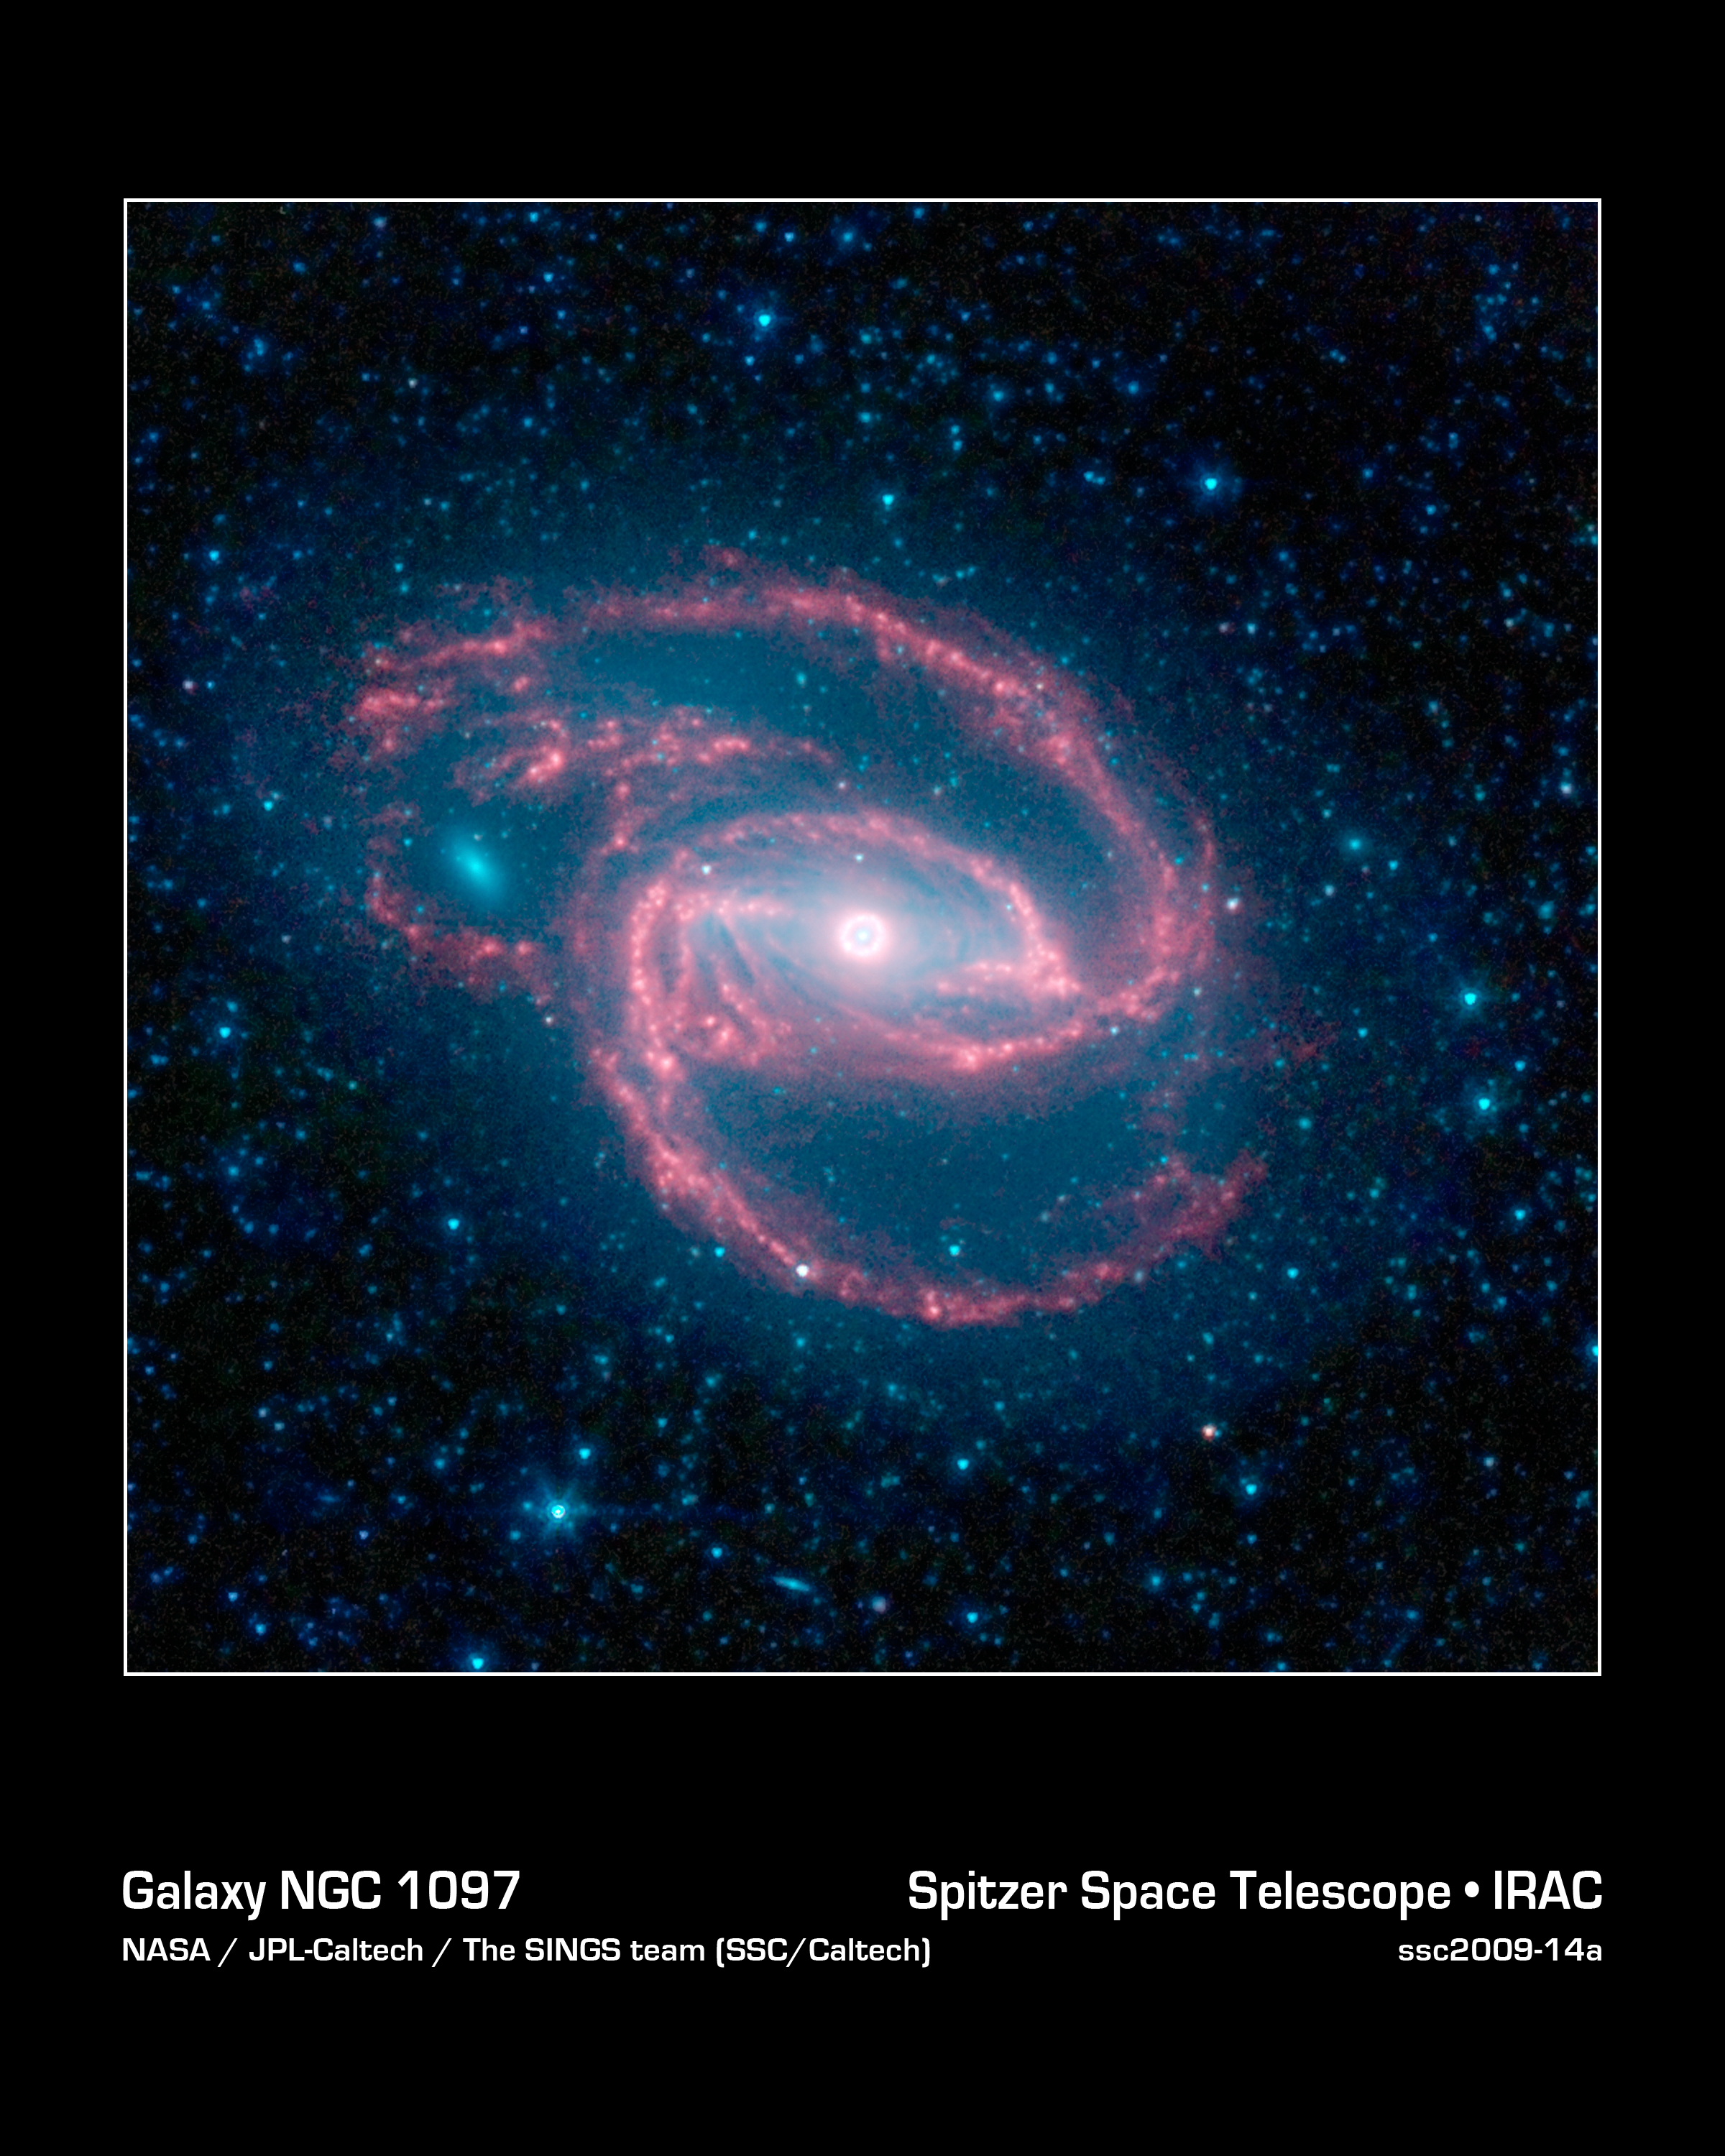

Coiled Creature of the Night

NASA's Spitzer Space Telescope has imaged a wild creature of the dark -- a coiled galaxy with an eye-like object at its center.

The galaxy, called NGC 1097, is located 50 million light-years away. It is spiral-shaped like our Milky Way, with long, spindly arms of stars. The "eye" at the center of the galaxy is actually a monstrous black hole surrounded by a ring of stars. In this color-coded infrared view from Spitzer, the area around the invisible black hole is blue and the ring of stars, white.

The black hole is huge, about 100 million times the mass of our sun, and is feeding off gas and dust along with the occasional unlucky star. Our Milky Way's central black hole is tame in comparison, with a mass of a few million suns.

The ring around the black hole is bursting with new star formation. An inflow of material toward the central bar of the galaxy is causing the ring to light up with new stars.

The galaxy's red spiral arms and the swirling spokes seen between the arms show dust heated by newborn stars. Older populations of stars scattered through the galaxy are blue. The fuzzy blue dot to the left, which appears to fit snuggly between the arms, is a companion galaxy. Astronomers say it is unclear whether this companion poked a hole in the larger galaxy, or just happens to be aligned in a gap in the arms.

Other dots in the picture are either nearby stars in our galaxy, or distant galaxies.

This image was taken during Spitzer's cold mission, before it ran out of liquid coolant. The observatory's warm mission is ongoing, with two infrared channels operating at about 30 Kelvin (minus 406 degrees Fahrenheit).

Infrared light with a wavelength of 3.6 microns is blue; 4.5-micron light is green and 8.0-micron light is red. The contribution from starlight measured at 3.6 microns has been subtracted from the 8.0-micron image to enhance the visibility of the dust features.

Credit: NASA/JPL-Caltech/The SINGS Team (SSC/Caltech)